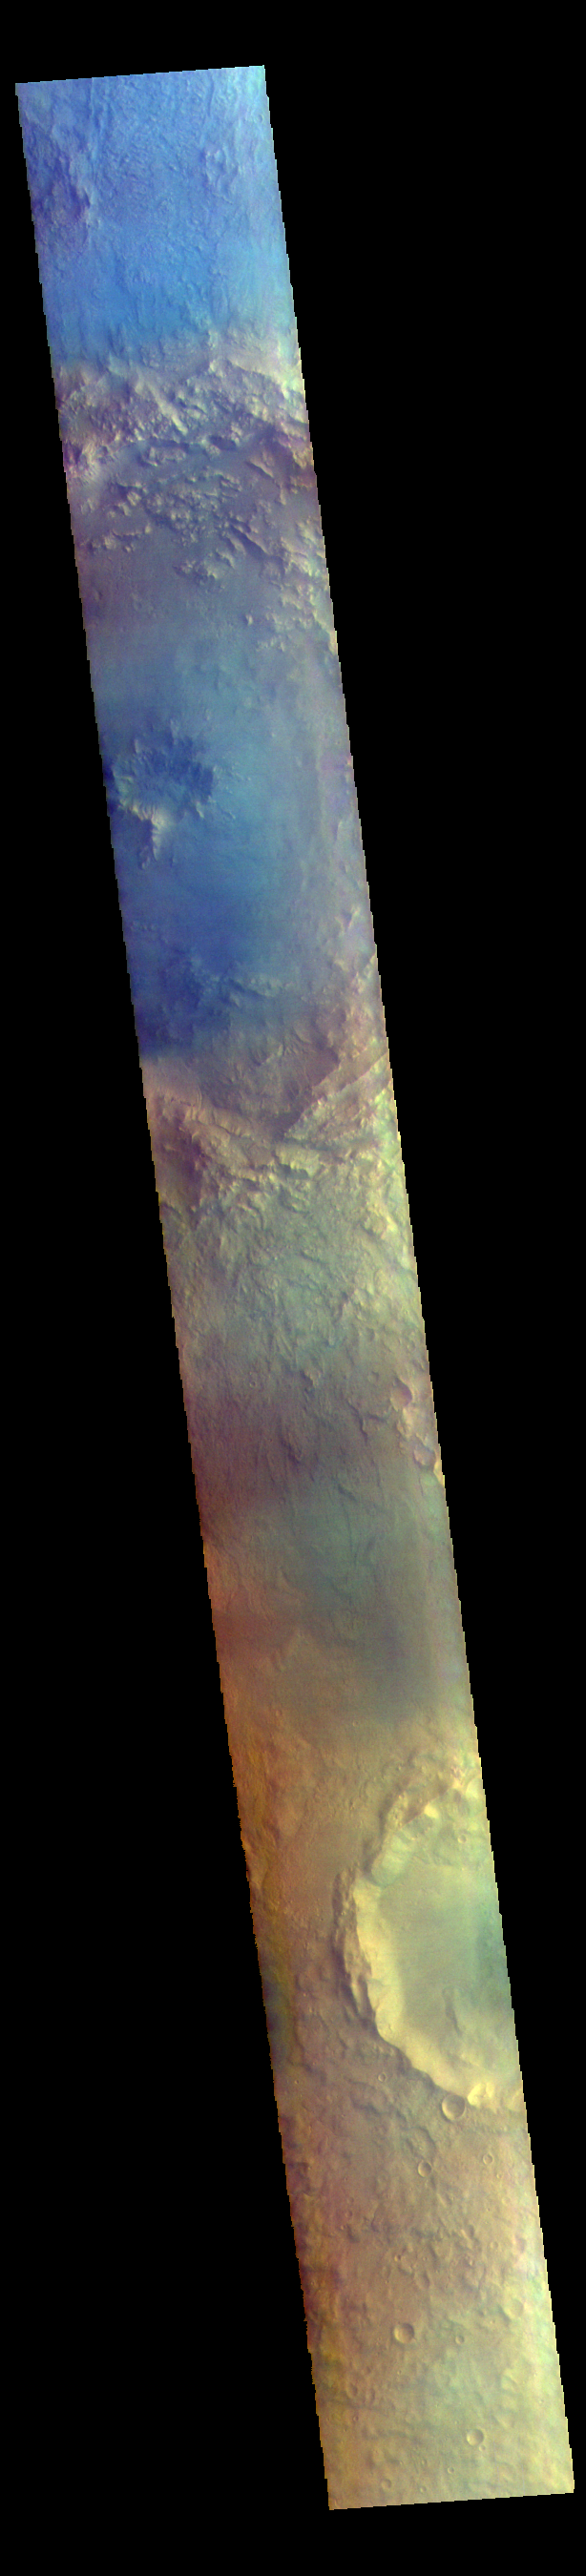

Bamberg Crater – False Color

The THEMIS VIS camera contains 5 filters. The data from different filters can be combined in multiple ways to create a false color image. These false color images may reveal subtle variations of the surface not easily identified in a single band image. Today’s false color image shows a cross section of Bamberg Crater (top of image). Bamberg Crater is 56km (35 miles) in diameter and located along the boundary between Arabia Terra and Acidalia Planitia.

The THEMIS VIS camera is capable of capturing color images of the Martian surface using five different color filters. In this mode of operation, the spatial resolution and coverage of the image must be reduced to accommodate the additional data volume produced from using multiple filters. To make a color image, three of the five filter images (each in grayscale) are selected. Each is contrast enhanced and then converted to a red, green, or blue intensity image. These three images are then combined to produce a full color, single image. Because the THEMIS color filters don’t span the full range of colors seen by the human eye, a color THEMIS image does not represent true color. Also, because each single-filter image is contrast enhanced before inclusion in the three-color image, the apparent color variation of the scene is exaggerated. Nevertheless, the color variation that does appear is representative of some change in color, however subtle, in the actual scene. Note that the long edges of THEMIS color images typically contain color artifacts that do not represent surface variation.

Credit: NASA/JPL-Caltech/ASU